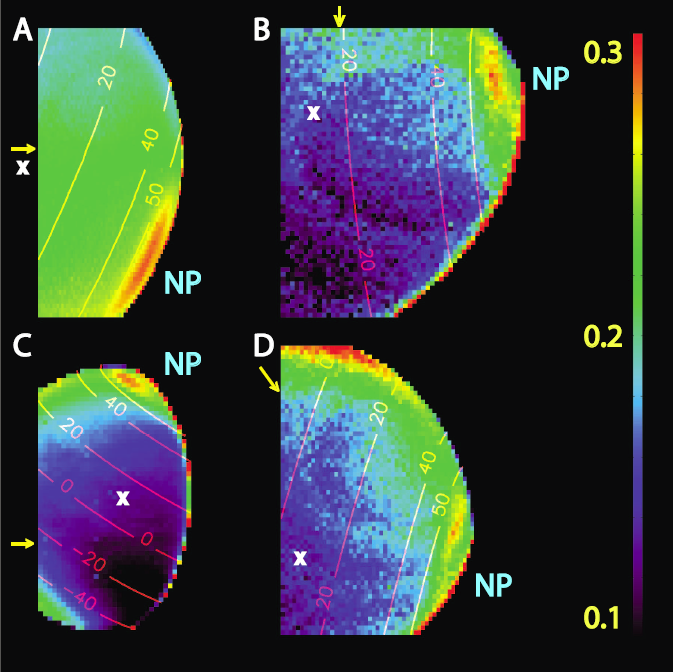

Ethane Clouds Over Titan

The visual and infrared mapping spectrometer on NASA’s Cassini spacecraft recorded these infrared images of Titan’s northern hemisphere.

The images show the reflection of sunlight on Titan’s atmosphere at 2.8 microns, longer wavelengths than human eyes can detect. The image appears in false color so that the highest reflection appears as a reddish hue. The vast ethane cloud can be seen in all images as a reddish band just north of 50 degrees latitude. The top of the image in panel D also shows a strong reflection off the limb of the planet (also reddish), which is caused by the lighting angle and does not indicate the presence of clouds.

Image (A) was taken on Dec. 13, 2004; image (B) on Aug. 22, 2005; image (C) on Aug. 21, 2005; and image (D) on Sept. 7, 2005.

The Cassini-Huygens mission is a cooperative project of NASA, the European Space Agency and the Italian Space Agency. The Jet Propulsion Laboratory, a division of the California Institute of Technology in Pasadena, manages the mission for NASA’s Science Mission Directorate, Washington, D.C. The Cassini orbiter was designed, developed and assembled at JPL. The Visual and Infrared Mapping Spectrometer team is based at the University of Arizona where this image was produced.

Credit: NASA/JPL/University of Arizona